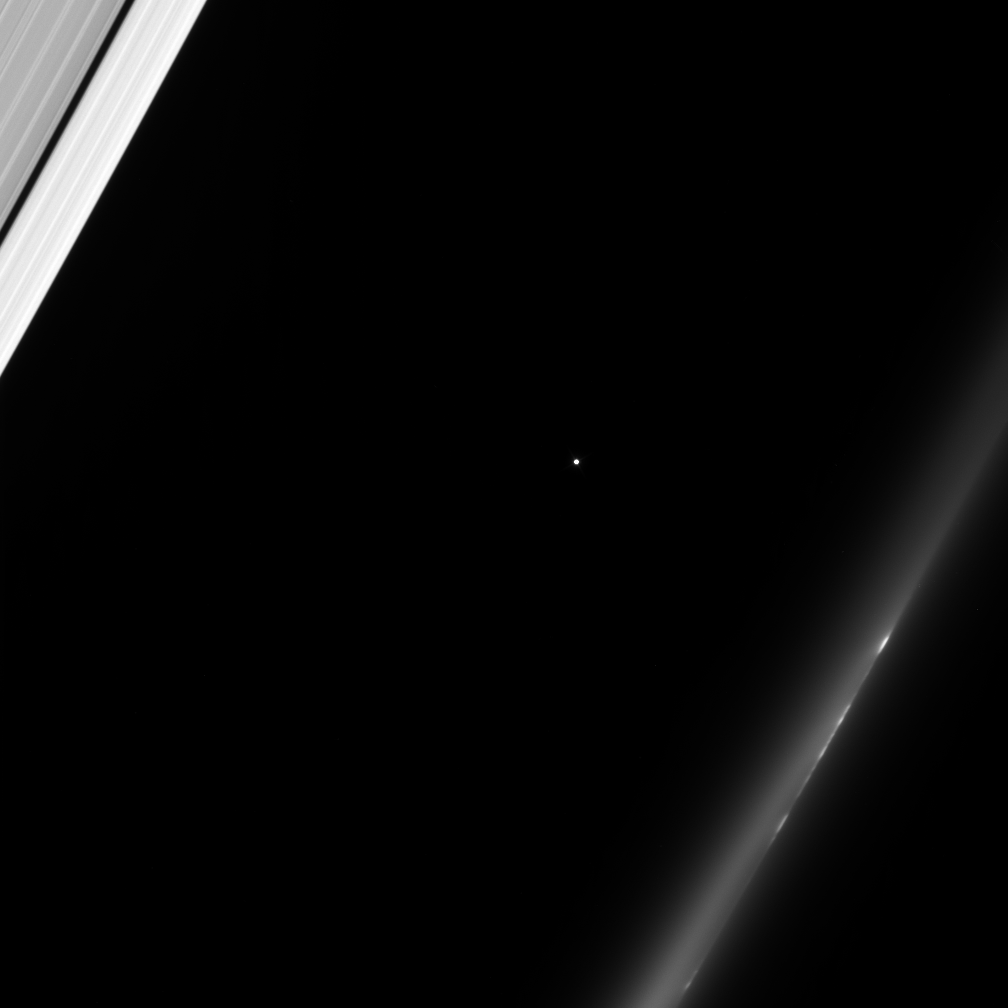

A Helpful Star

The Cassini spacecraft gazes toward a distant star as Saturn’s rings slip past in the foreground. At upper left is the outer A ring, with its dark Keeler Gap. At lower right, a train of bright clumps shuttles past in the wispy F ring.

A temporal sequence of images like this allow Cassini scientists to correlate features in the rings with stellar occultation data acquired by other instruments. As the star passes behind the rings, the changes in its brightness indicate how much empty space is between particles at different locations on the rings.

This view looks toward the lit side of the rings from about 56 degrees below the ringplane.

The image was taken in visible light with the Cassini spacecraft narrow-angle camera on Dec. 30, 2006 at a distance of approximately 633,440 kilometers (393,686 miles) from Saturn. Image scale is 4 kilometers (2 miles) per pixel.

The Cassini-Huygens mission is a cooperative project of NASA, the European Space Agency and the Italian Space Agency. The Jet Propulsion Laboratory, a division of the California Institute of Technology in Pasadena, manages the mission for NASA’s Science Mission Directorate, Washington, D.C. The Cassini orbiter and its two onboard cameras were designed, developed and assembled at JPL. The imaging operations center is based at the Space Science Institute in Boulder, Colo.

Credit: NASA/JPL/Space Science Institute